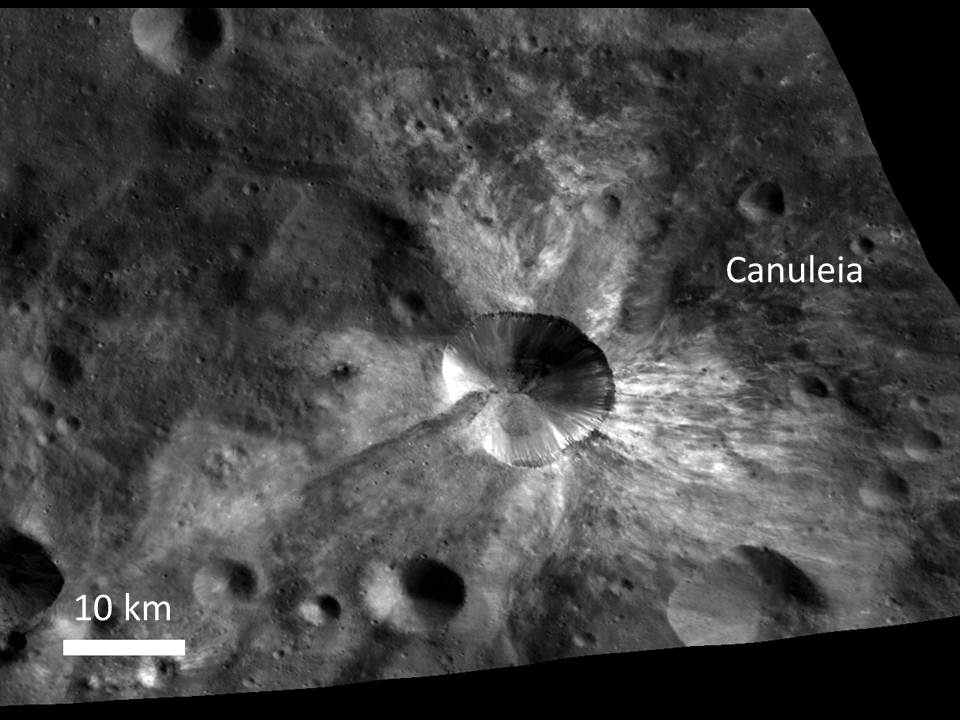

Bright Rays from Canuleia Crater

In this image from NASA’s Dawn spacecraft, bright material extends out from the crater Canuleia on Vesta. The bright material appears to have been thrown out of the crater during the impact that created it.

Canuleia crater is located outside the rim of the Rheasilvia basin in the southern hemisphere, inside the quadrangle named for Urbinia crater. It is about 6 miles (10 kilometers) in diameter. The bright ejected material extends 12 to 19 miles (20 to 30 kilometers) beyond the crater’s rim.

This image was obtained by Dawn’s framing camera on Oct. 25, 2011, during high-altitude mapping orbit (on average 420 miles or 680 kilometers above the surface). This particular image was obtained at an altitude of 435 miles (700 kilometers). It covers about 2,000 square miles (5,000 square kilometers).

The Dawn mission to the asteroids Vesta and Ceres is managed by NASA’s Jet Propulsion Laboratory, a division of the California Institute of Technology in Pasadena, for NASA’s Science Mission Directorate, Washington. Dawn is a project of the directorate’s Discovery Program, managed by NASA’s Marshall Space Flight Center in Huntsville, Ala. UCLA is responsible for overall Dawn mission science. The Dawn Framing Cameras have been developed and built under the leadership of the Max Planck Institute for Solar System Research, Katlenburg-Lindau, Germany, with significant contributions by DLR German Aerospace Center, Institute of Planetary Research, Berlin, and in coordination with the Institute of Computer and Communication Network Engineering, Braunschweig. The framing camera project is funded by the Max Planck Society, DLR, and NASA/JPL.

Credit: NASA/JPL-Caltech/UCLA/MPS/DLR/IDA/UMD